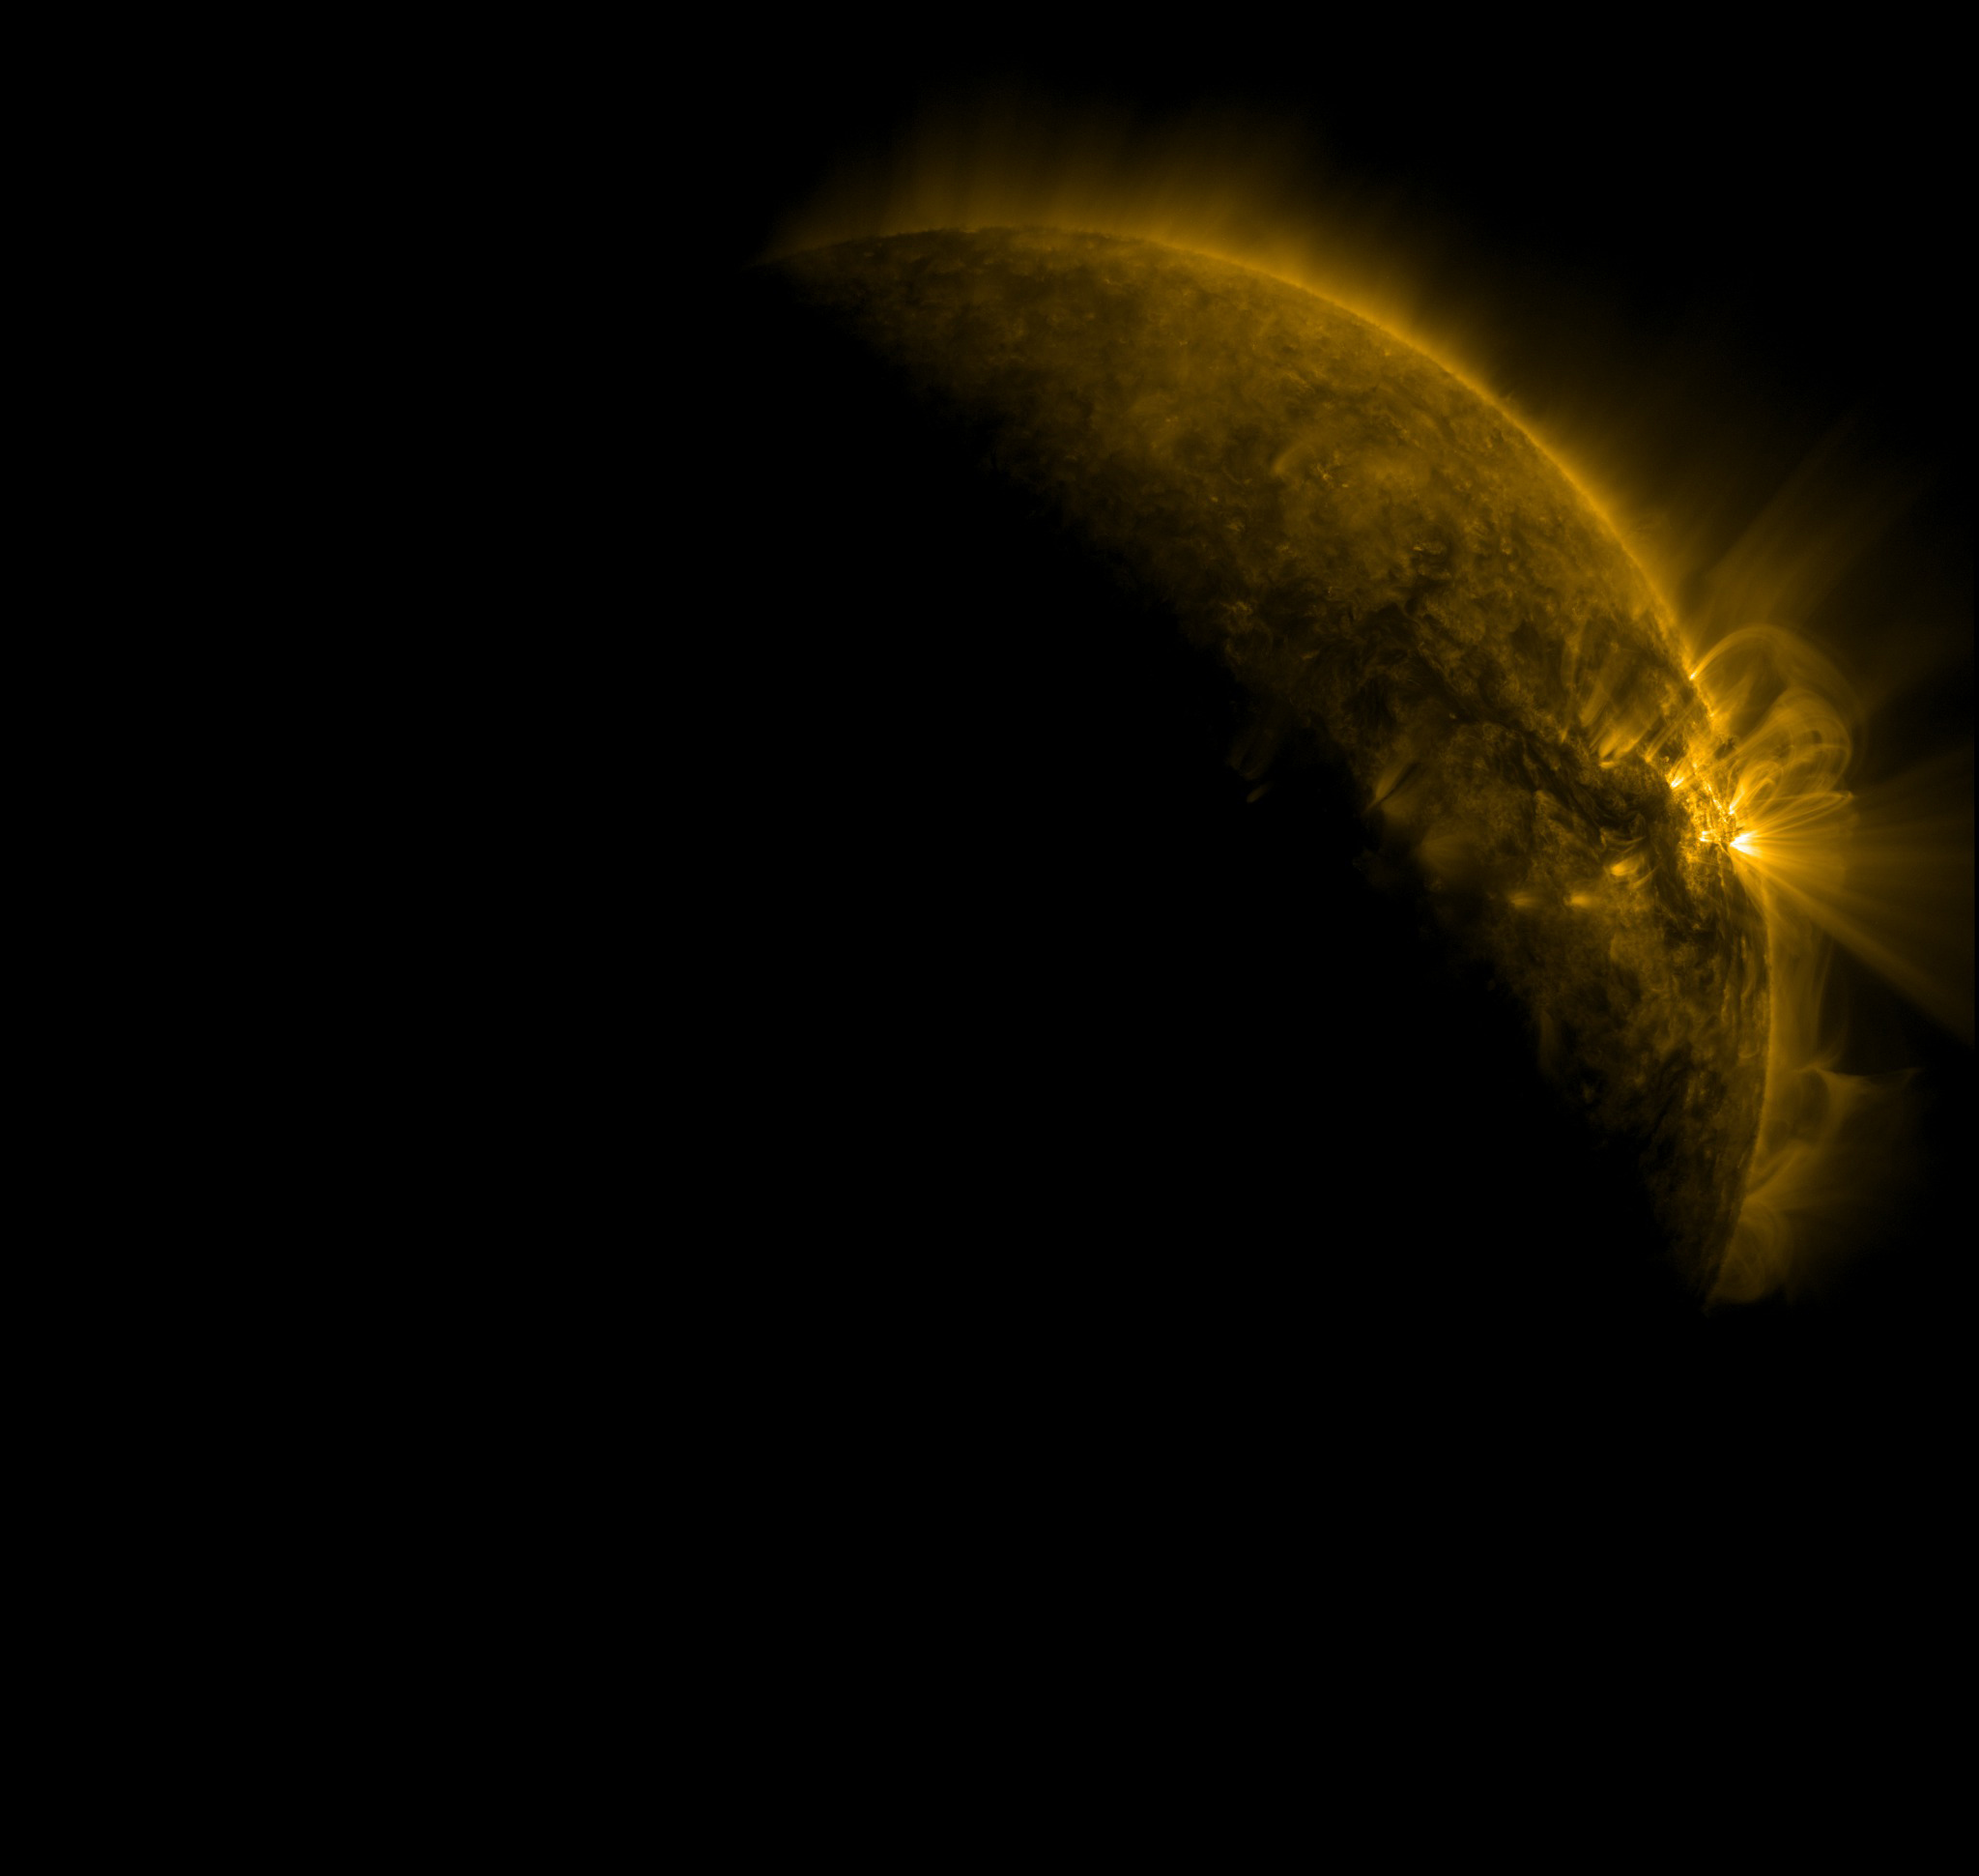

Fall 2011 Eclipse Season Begins

The Fall 2011 eclipse season started on September 11. Here is an AIA 171 image from 0657 UT with the first eclipse! SDO has eclipse seasons twice a year near each equinox. For three weeks near midnight Las Cruces time (about 0700 UT) our orbit has the Earth pass between SDO and the Sun. These eclipses can last up to 72 minutes in the middle of an eclipse season. The current eclipse season started on September 11 and lasts until October 4.

Credit: NASA/GSFC/SDO